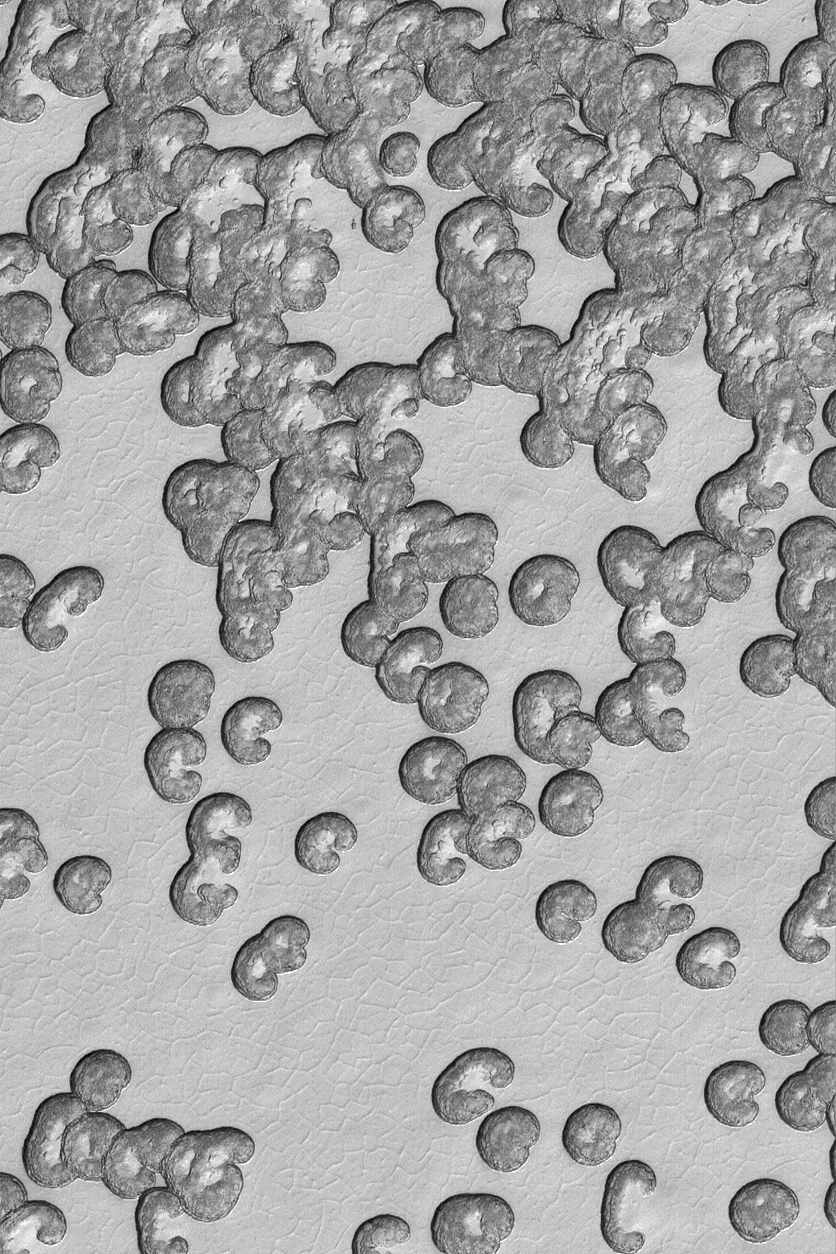

Summer South Polar Cap

13 April 2004
The martian south polar residual ice cap is composed mainly of frozen carbon dioxide. Each summer, a little bit of this carbon dioxide sublimes away. Pits grow larger, and mesas get smaller, as this process continues from year to year. This Mars Global Surveyor (MGS) Mars Orbiter Camera (MOC) image shows a view of a small portion of the south polar cap as it appeared in mid-summer in January 2004. The dark areas may be places where the frozen carbon dioxide contains impurities, such as dust, or places where sublimation of ice has roughened the surface so that it appears darker because of small shadows cast by irregularities in the roughened surface. The image is located near 86.9°S, 7.6°W. The image covers an area about 3 km (1.9 mi) across. Sunlight illuminates the scene from the upper left.

Credit: NASA/JPL/Malin Space Science Systems